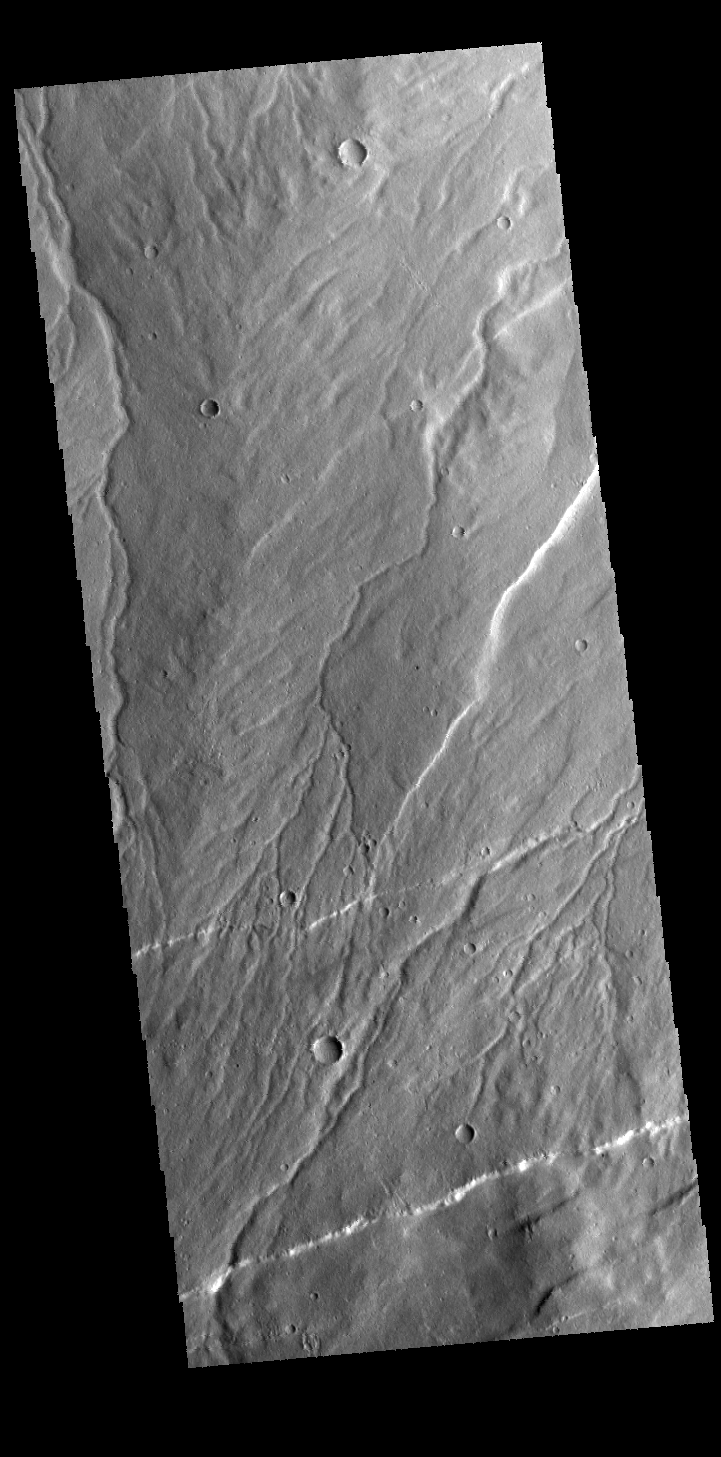

Ravius Valles

Today’s VIS image shows part of Rzvius Valles, located on the northern flank of Alba Mons.

Credit: NASA/JPL-Caltech/ASU